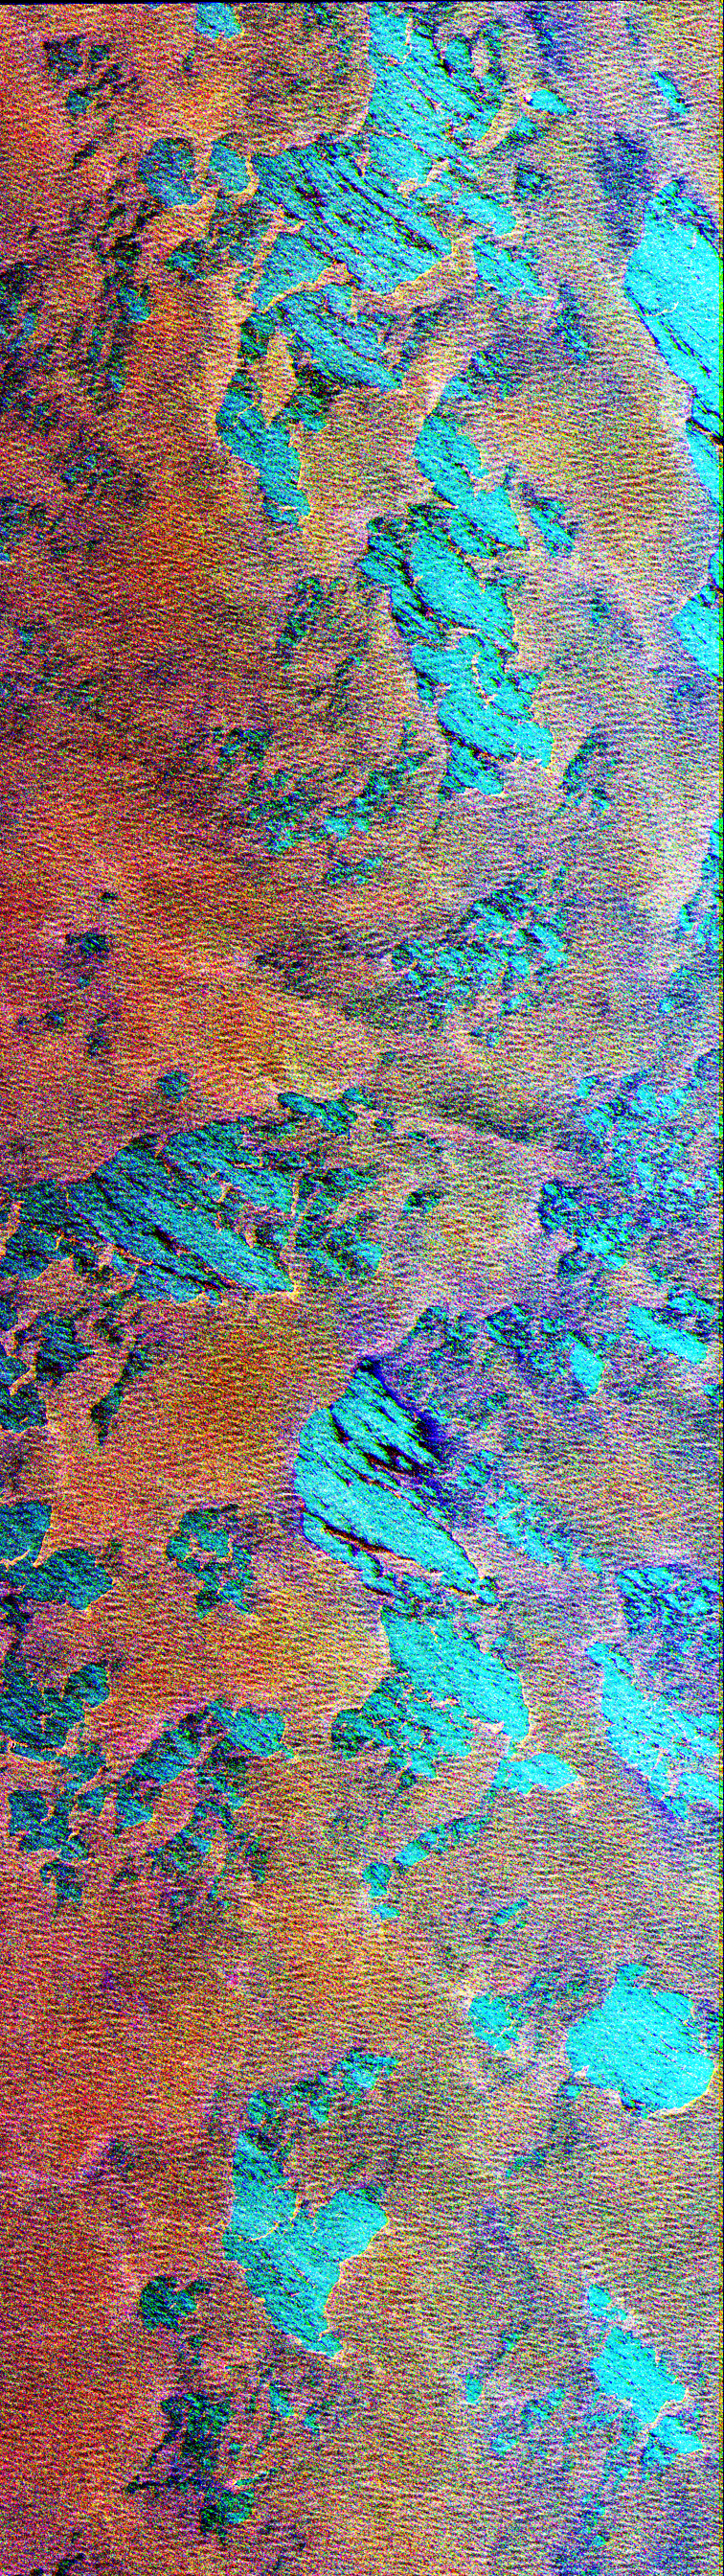

Space Radar Image of Weddell Sea, Antarctica

This Spaceborne Imaging Radar-C/X-band Synthetic Aperture Radar color composite shows a portion of the Weddell Sea, which is adjacent to the continent of Antarctica. The image shows extensive coverage of first-year sea ice mixtures and patches of open water inside the ice margin. The image covers a 100 kilometer by 30 kilometer (62 mile by 18.5 mile) region of the southern ocean, centered at approximately 57 degrees south latitude and 3 degrees east longitude, which was acquired on October 3, 1994. Data used to create this image were obtained using the L-band (horizontally transmitted and vertically received) in red; the L-band (horizontally transmitted and received) in green; and the C-band (horizontally transmitted and received) in blue.

The sea ice, which appears rust-brown in the image, is composed of loosely packed floes from approximately 1 meter to 2 meters (3 feet to 6.5 feet) thick and ranging from 1 meter to 20 meters (3 feet to 65.5 feet) in diameter. Large patches of open water, shown as turquoise blue, are scattered throughout the area, which is typical for ice margins experiencing off-ice winds. The thin, well-organized lines clearly visible in the ice pack are caused by radar energy reflected by floes riding the crest of ocean swells. The wispy, black features seen throughout the image represent areas where new ice is forming. Sea ice, because it acts as an insulator, reduces the loss of heat between the relatively warm ocean and cold atmosphere. This interaction is an important component of the global climate system. Because of the unique combination of winds, currents and temperatures found in this region, ice can extend many hundreds of kilometers north of Antarctica each winter, which classifies the Weddell Sea as one of nature’s greatest ice-making engines. During the formation of sea ice, great quantities of salt are expelled from the frozen water. The salt increases the density of the upper layer of sea water, which then sinks to great depths. Oceanographers believe this process forms most of the oceans’ deep water. Sea ice covering all of the southern oceans, including the Weddell Sea, typically reaches its most northerly extent in about September. As periods of daylight become gradually longer in the Southern Hemisphere, ice formation stops and the ice edge retreats southward. By February, most of the sea ice surrounding Antarctica disappears. Imaging radar is extremely useful for studying the polar regions because of the long periods of darkness and extensive cloud cover. The multiple frequencies of the SIR-C/X-SAR instruments allow further study into ways of improving the separation of the various thickness ranges of sea ice, which are vital to understanding the heat balance in the ice, ocean and atmospheric system.

Spaceborne Imaging Radar-C and X-band Synthetic Aperture Radar (SIR-C/X-SAR) is part of NASA’s Mission to Planet Earth. The radars illuminate Earth with microwaves, allowing detailed observations at any time, regardless of weather or sunlight conditions. SIR-C/X-SAR uses three microwave wavelengths: L-band (24 cm), C-band (6 cm) and X-band (3 cm). The multi-frequency data will be used by the international scientific community to better understand the global environment and how it is changing. The SIR-C/X-SAR data, complemented by aircraft and ground studies, will give scientists clearer insights into those environmental changes which are caused by nature and those changes which are induced by human activity.

SIR-C was developed by NASA’s Jet Propulsion Laboratory. X-SAR was developed by the Dornier and Alenia Spazio companies for the German space agency, Deutsche Agentur fuer Raumfahrtangelegenheiten (DARA), and the Italian space agency, Agenzia Spaziale Italiana (ASI), with the Deutsche Forschungsanstalt fuer Luft und Raumfahrt e.V.(DLR), the major partner in science, operations and data processing of X-SAR.

Credit: NASA/JPL